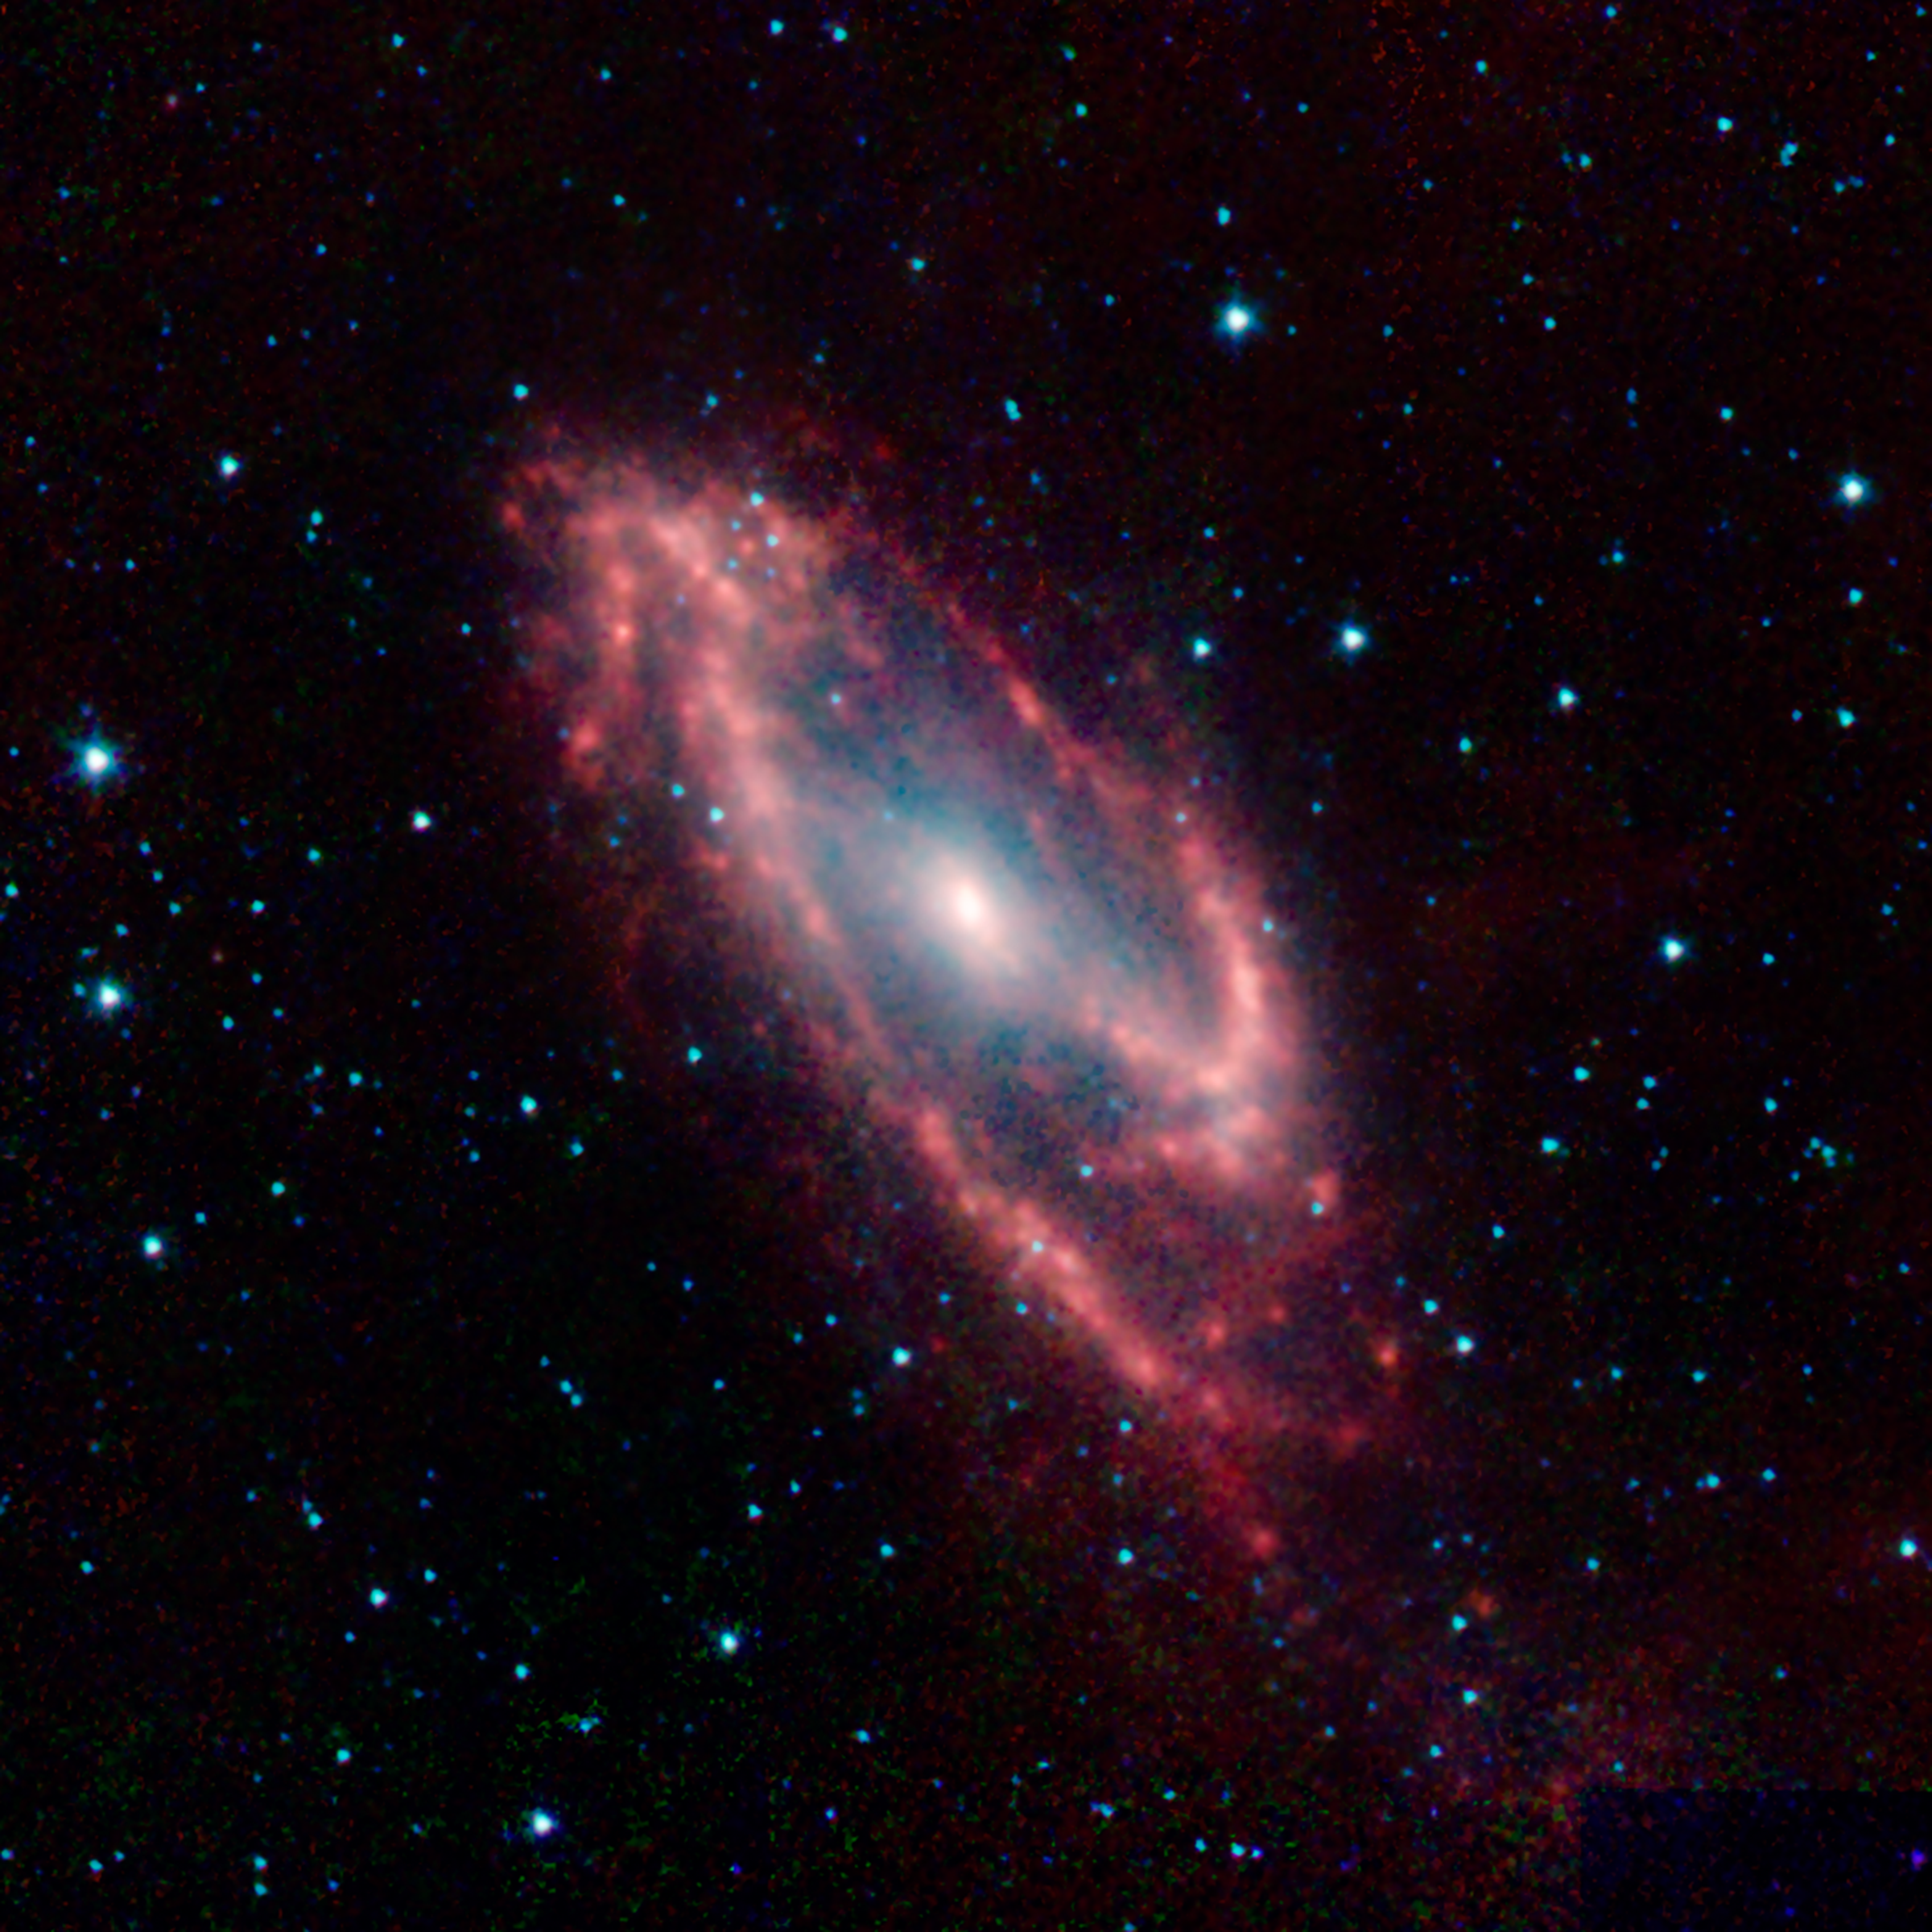

Maffei 2: The Hidden Galaxy

Maffei 2 is the poster child for an infrared galaxy that is almost invisible to optical telescopes. Foreground dust clouds in the Milky Way block about 99.5% of its visible light, but this infrared image from NASAs Spitzer Space Telescope penetrates this dust to reveal the galaxy in all its glory.

The astronomer Paolo Maffei first noted this as a mysterious smudge on a near infrared photographic plate in 1968. Four years later he identified the strange object to be a galaxy, now named after him. This discovery was made in the infancy of infrared astronomy and it would take many technological innovations in the following decades to allow astronomers to study obscured objects like this one in detail.

Most other galaxies the size of Maffei 2 had been cataloged for over a century. Had it not been hidden behind dust lanes in our own galaxy it may well have been one of the entries in the famous 18th century catalog of bright deep sky objects compiled by Charles Messier.

This Spitzer image clearly shows the unusual structure of Maffei 2. The strong central bar and asymmetric spiral arms help identify why the galaxy also harbors a starburst in its very core. Such dramatic bursts of star formation occur when massive amounts of dust and gas are driven into the center of a galaxy, often by gravitational interactions that create barred spiral structures in its disk.

Credit: NASA/JPL-Caltech/J. Turner (UCLA)